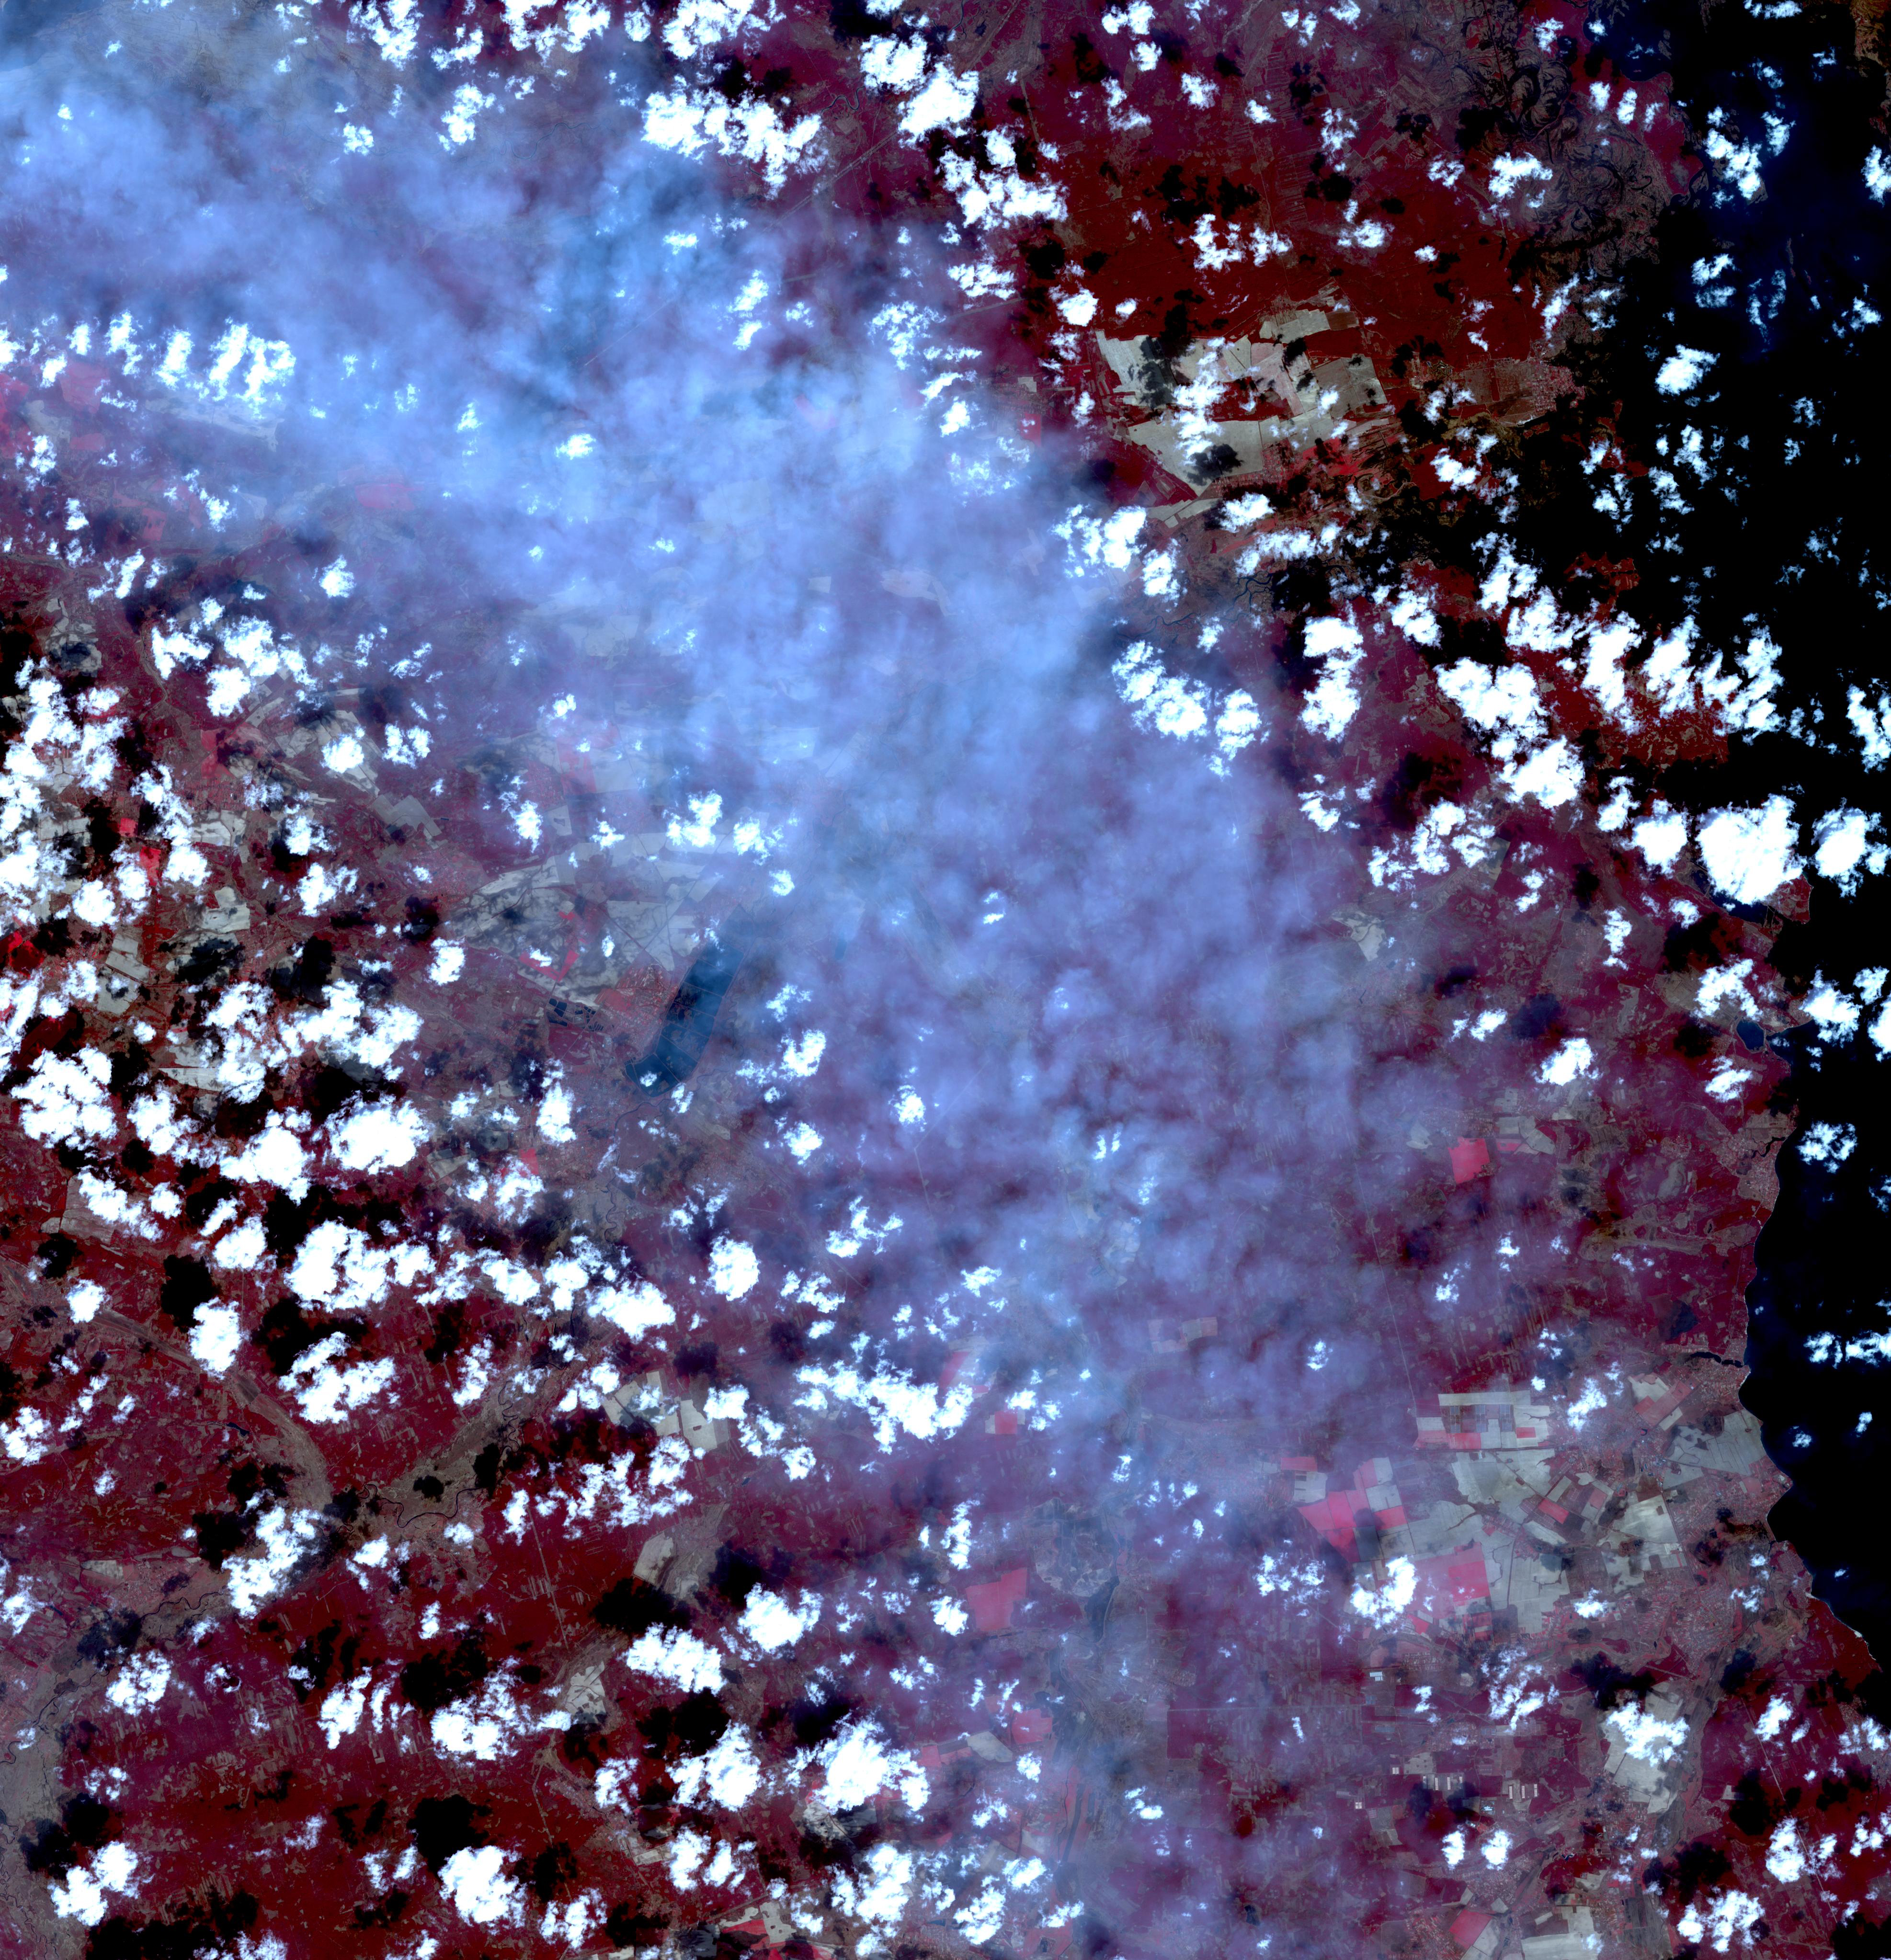

Ukraine Fires

Fires began near the Chernobyl Nuclear Power Plant in Ukraine April 4, 2020. By April 14, the fires were nearly extinguished. On April 16, new fires erupted, sending large, dark gray clouds of smoke traveling over 750 km to the southeast. The ASTER image, acquired April 18, shows part of the billowing smoke plume. The image covers an area of 59.2 by 61.4 km, and is located near 51 degrees north, 30.1 degrees east.

With its 14 spectral bands from the visible to the thermal infrared wavelength region and its high spatial resolution of about 50 to 300 feet (15 to 90 meters), ASTER images Earth to map and monitor the changing surface of our planet. ASTER is one of five Earth-observing instruments launched Dec. 18, 1999, on Terra. The instrument was built by Japan’s Ministry of Economy, Trade and Industry. A joint U.S./Japan science team is responsible for validation and calibration of the instrument and data products.

The broad spectral coverage and high spectral resolution of ASTER provides scientists in numerous disciplines with critical information for surface mapping and monitoring of dynamic conditions and temporal change. Example applications are monitoring glacial advances and retreats; monitoring potentially active volcanoes; identifying crop stress; determining cloud morphology and physical properties; wetlands evaluation; thermal pollution monitoring; coral reef degradation; surface temperature mapping of soils and geology; and measuring surface heat balance.

The U.S. science team is located at NASA’s Jet Propulsion Laboratory in Pasadena, Calif. The Terra mission is part of NASA’s Science Mission Directorate, Washington.

Credit: NASA/METI/AIST/Japan Space Systems, and U.S./Japan ASTER Science Team